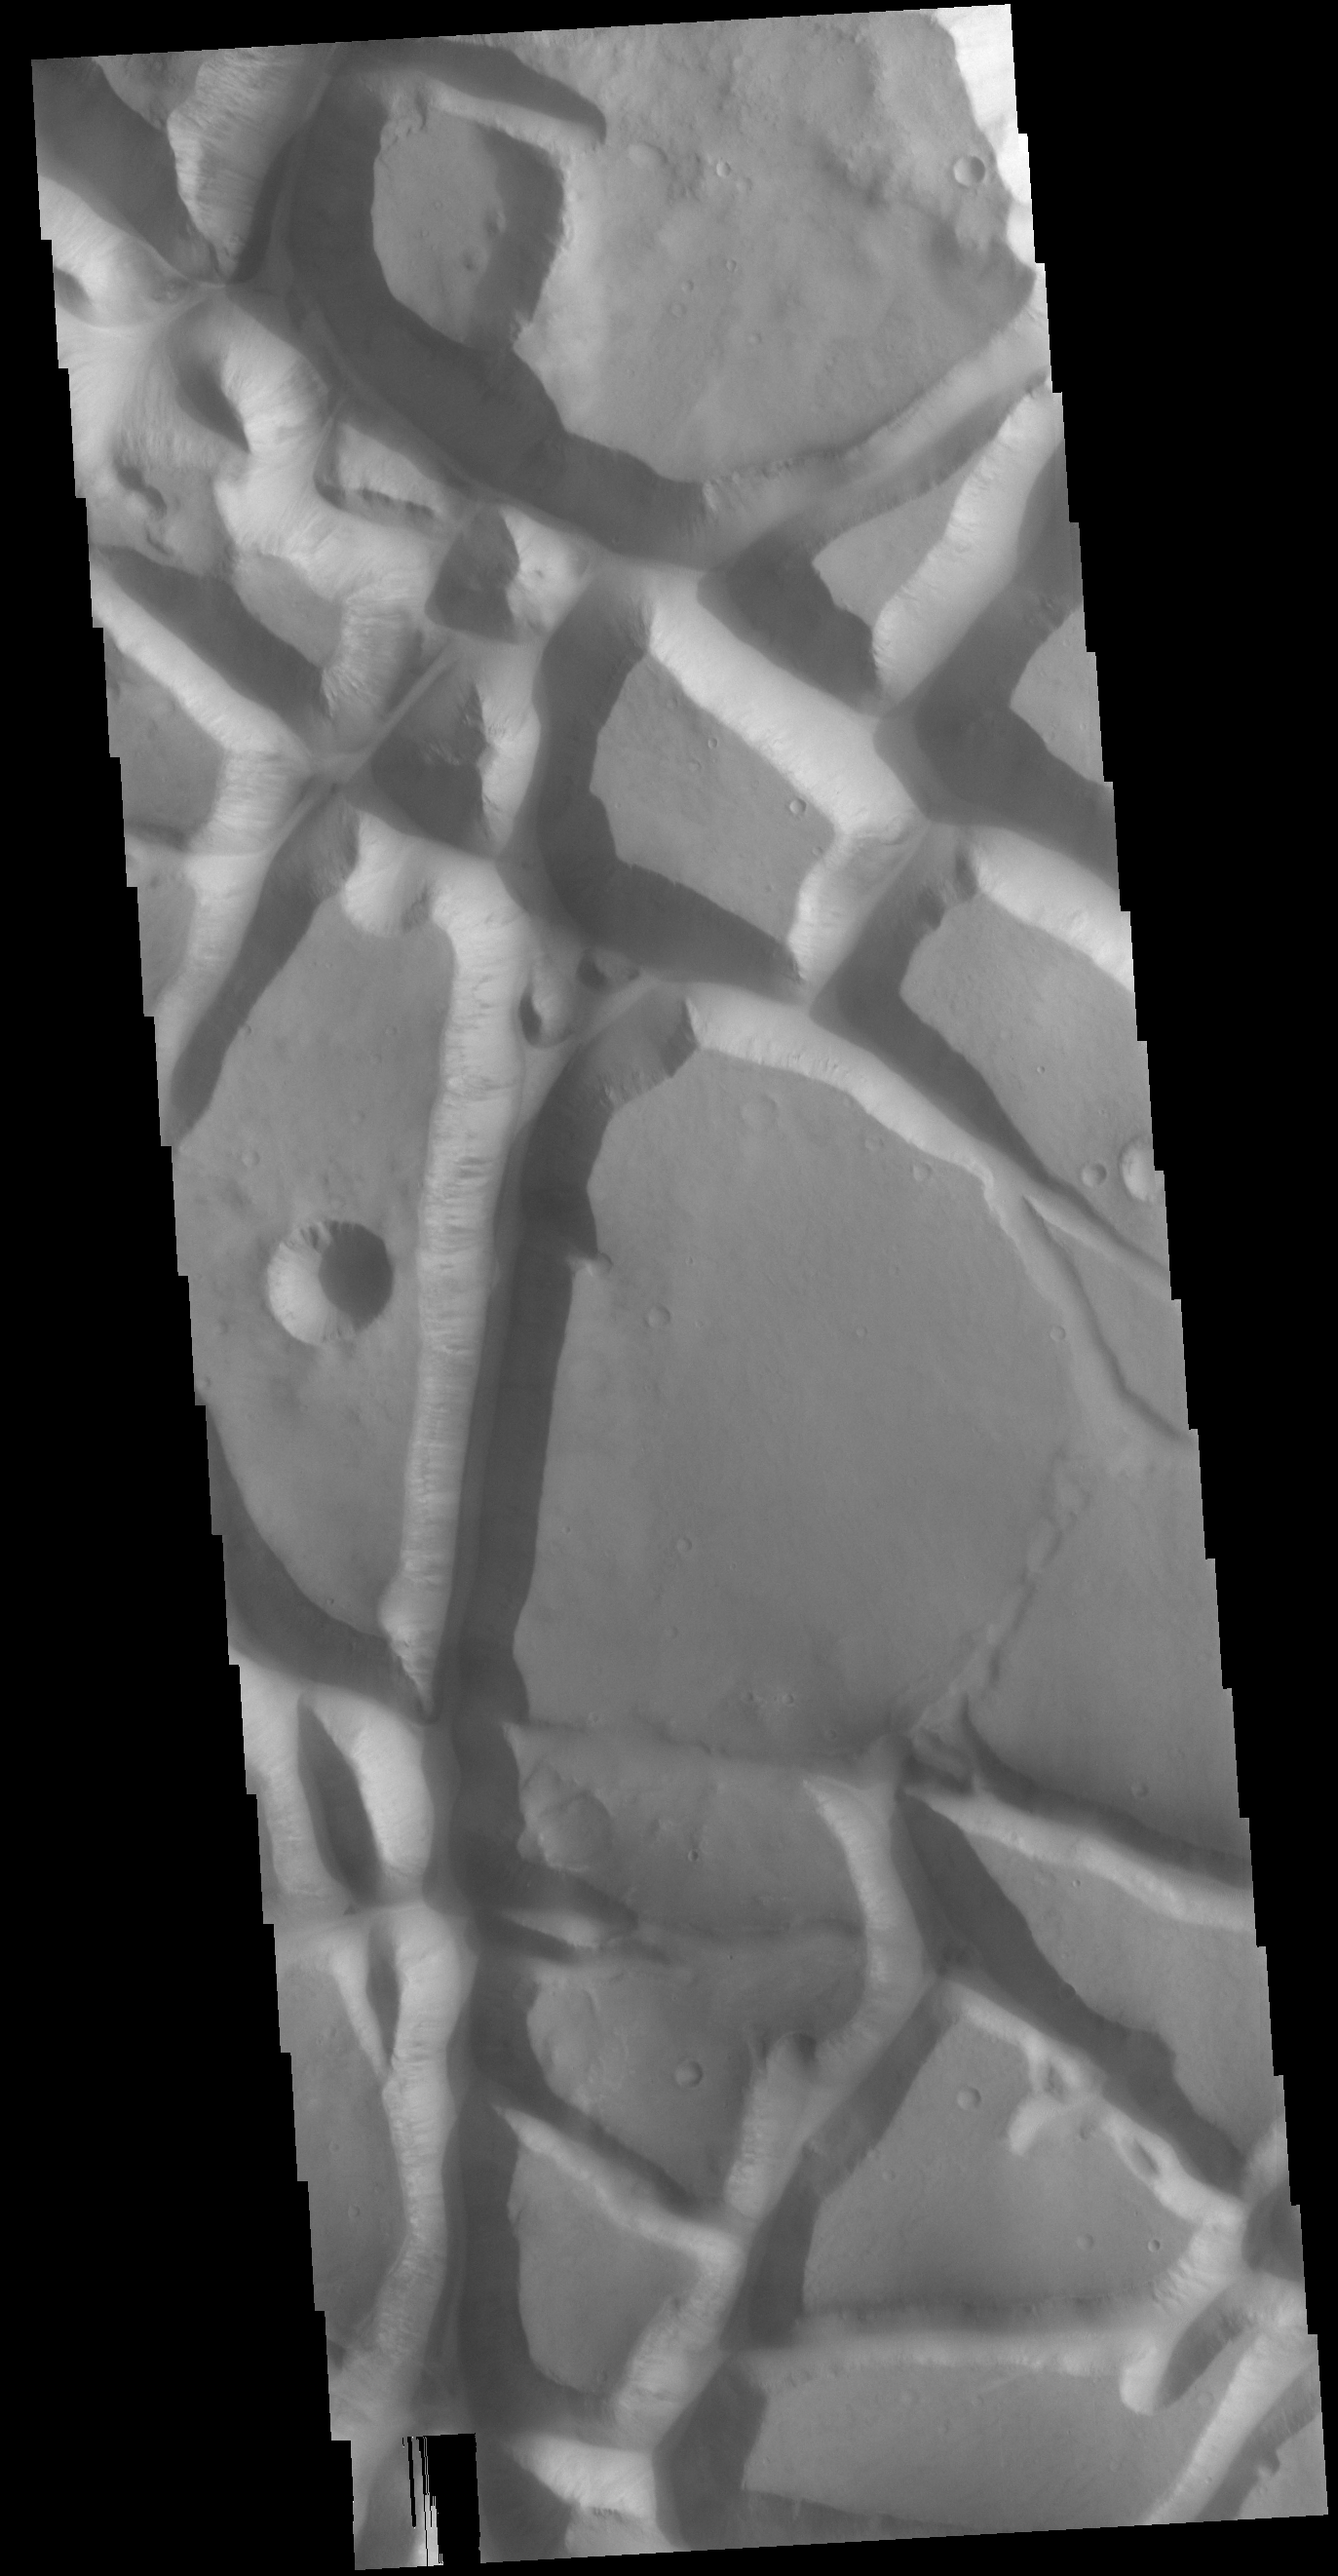

Aram Chaos

Today’s VIS image shows part of Aram Chaos. Aram Chaos was initially formed by a large impact. Over time the crater interior was modified by several different processes, including liquid water. Chaos forms from erosion of the surface into mesa features. With time the valleys expand creating the jumble of hills seen in the image.

Credit: NASA/JPL-Caltech/ASU